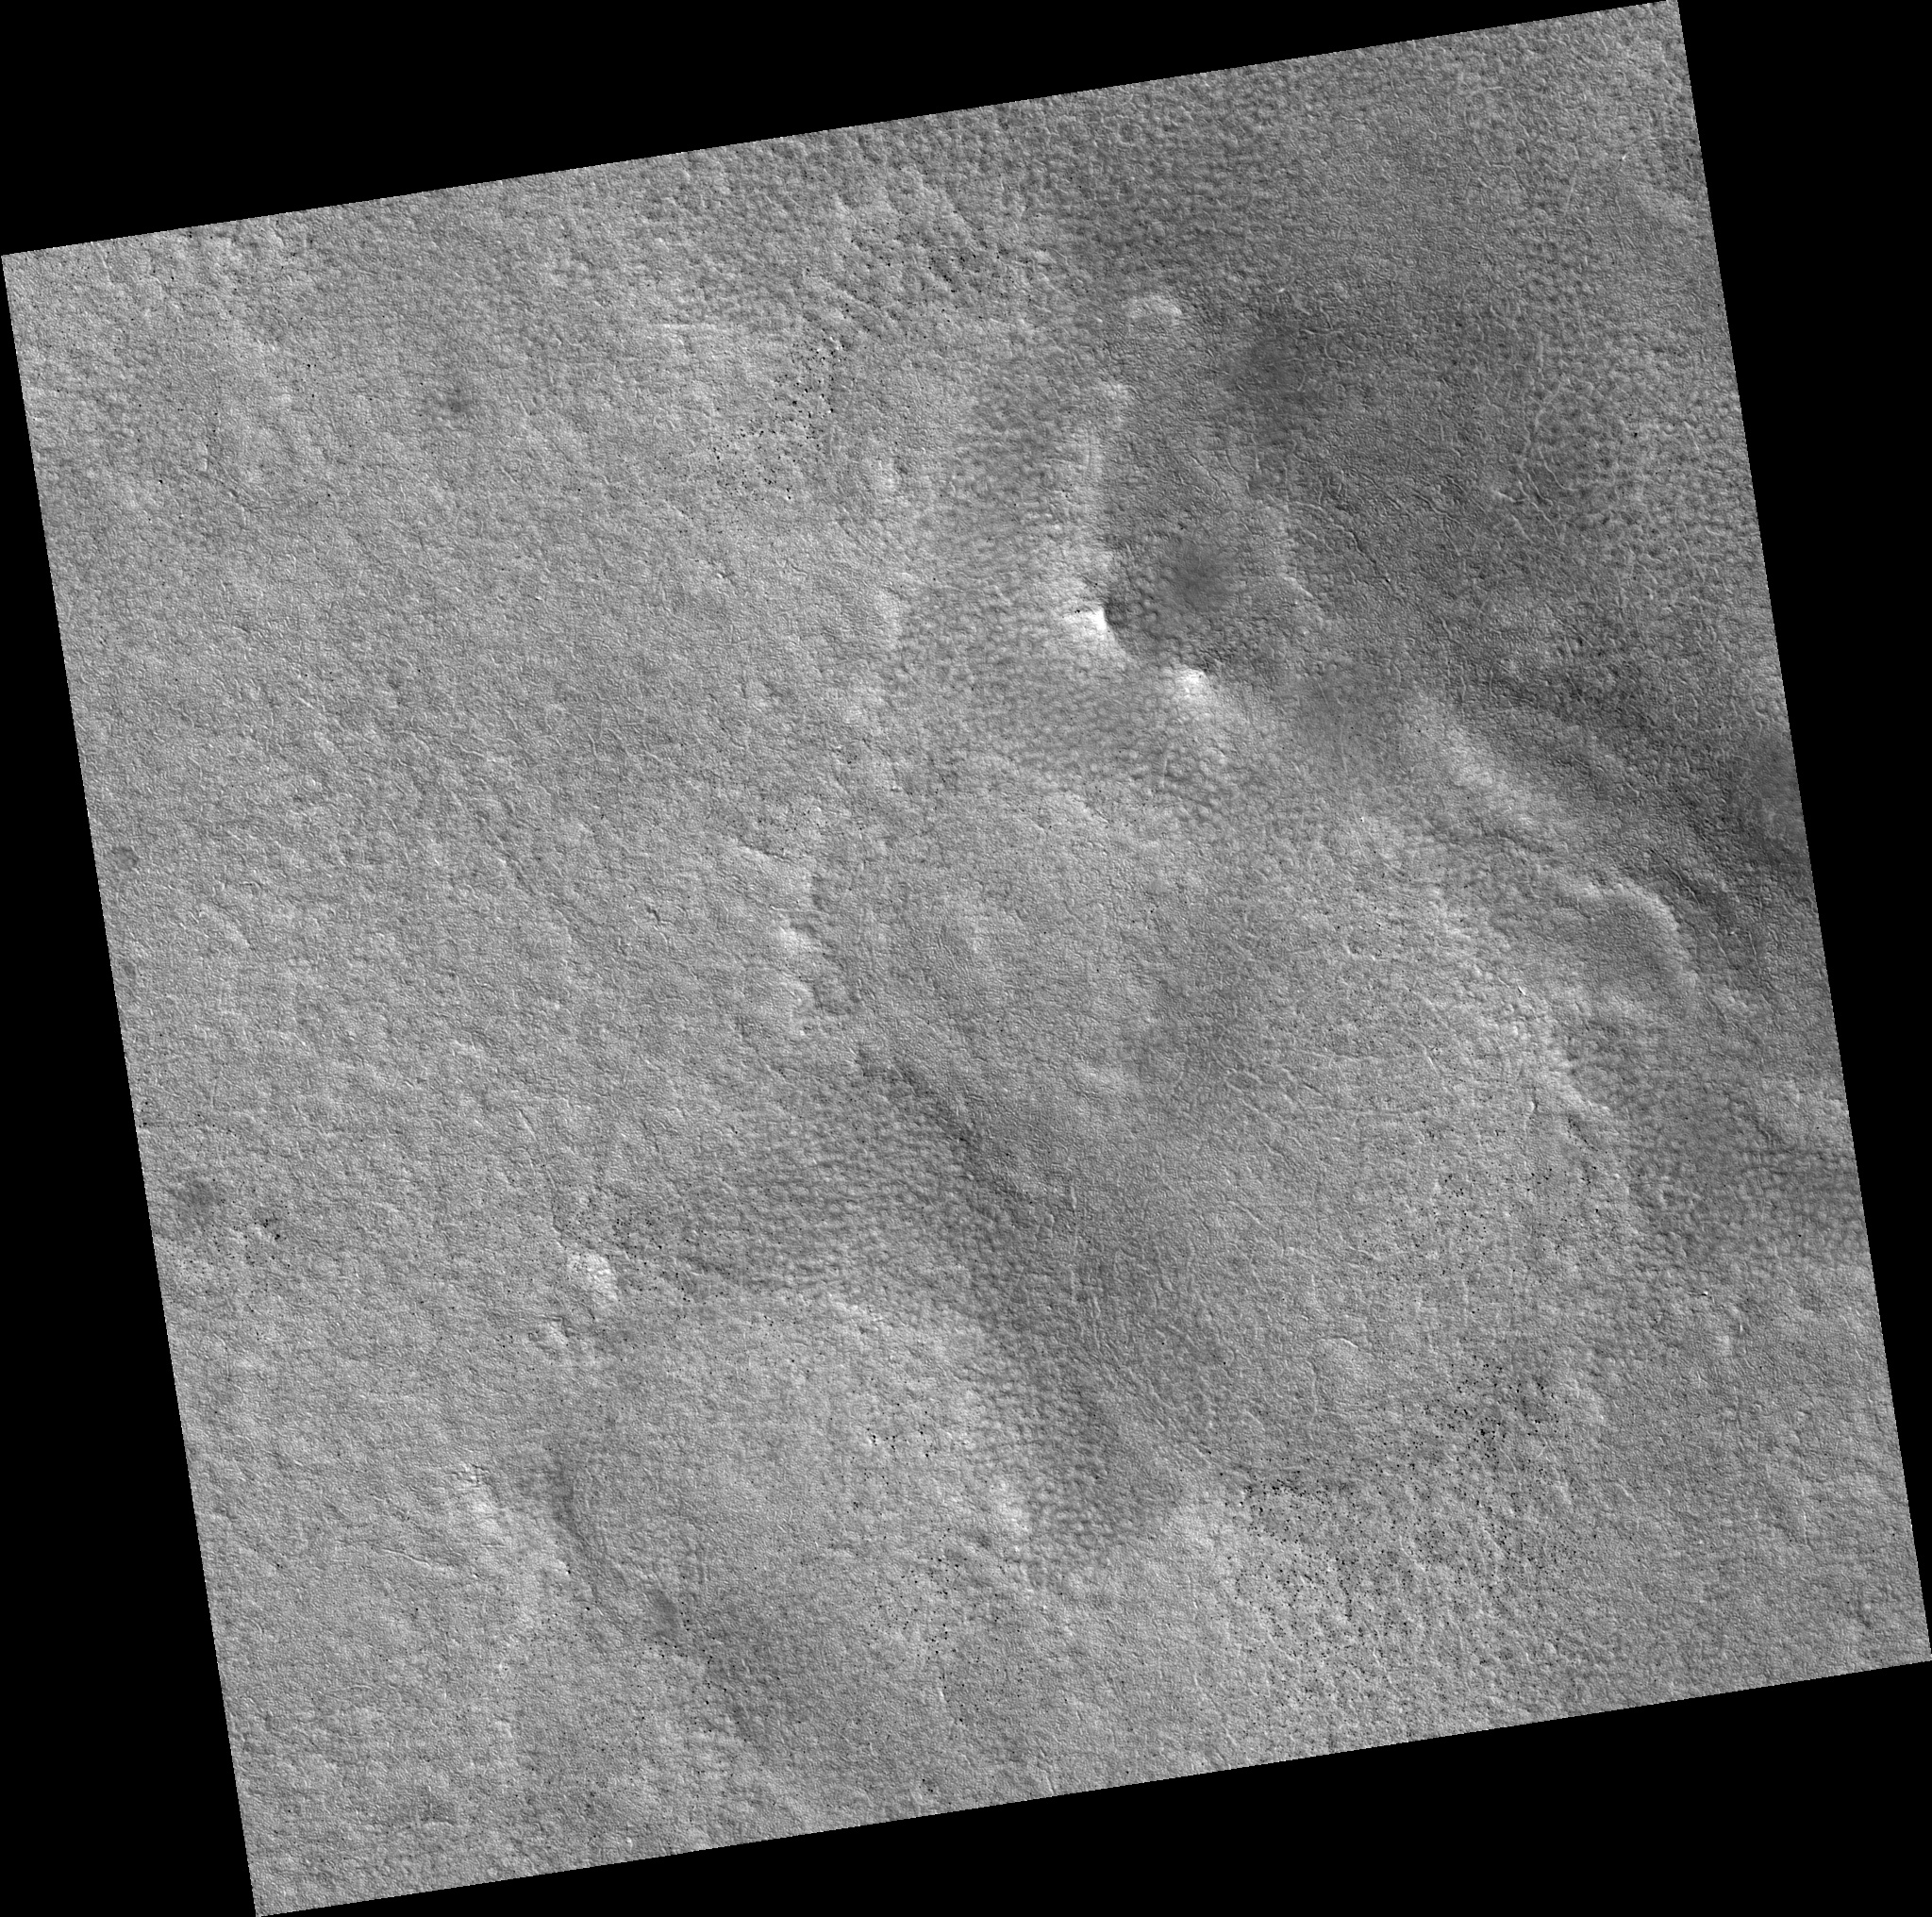

Northern Plains

Image PSP_001392_2490 was taken by the High Resolution Imaging Science Experiment (HiRISE) camera onboard the Mars Reconnaissance Orbiter spacecraft on November 12, 2006. The complete image is centered at 68.5 degrees latitude, 223.8 degrees East longitude. The range to the target site was 311.9 km (194.9 miles). At this distance the image scale is 31.2 cm/pixel (with 1 x 1 binning) so objects ~94 cm across are resolved. The image shown here has been map-projected to 25 cm/pixel. The image was taken at a local Mars time of 3:04 PM and the scene is illuminated from the west with a solar incidence angle of 58 degrees, thus the sun was about 32 degrees above the horizon. At a solar longitude of 134.5 degrees, the season on Mars is Northern Summer.

NASA’s Jet Propulsion Laboratory, a division of the California Institute of Technology in Pasadena, manages the Mars Reconnaissance Orbiter for NASA’s Science Mission Directorate, Washington. Lockheed Martin Space Systems, Denver, is the prime contractor for the project and built the spacecraft. The High Resolution Imaging Science Experiment is operated by the University of Arizona, Tucson, and the instrument was built by Ball Aerospace and Technology Corp., Boulder, Colo.

Credit: NASA/JPL/Univ. of Arizona